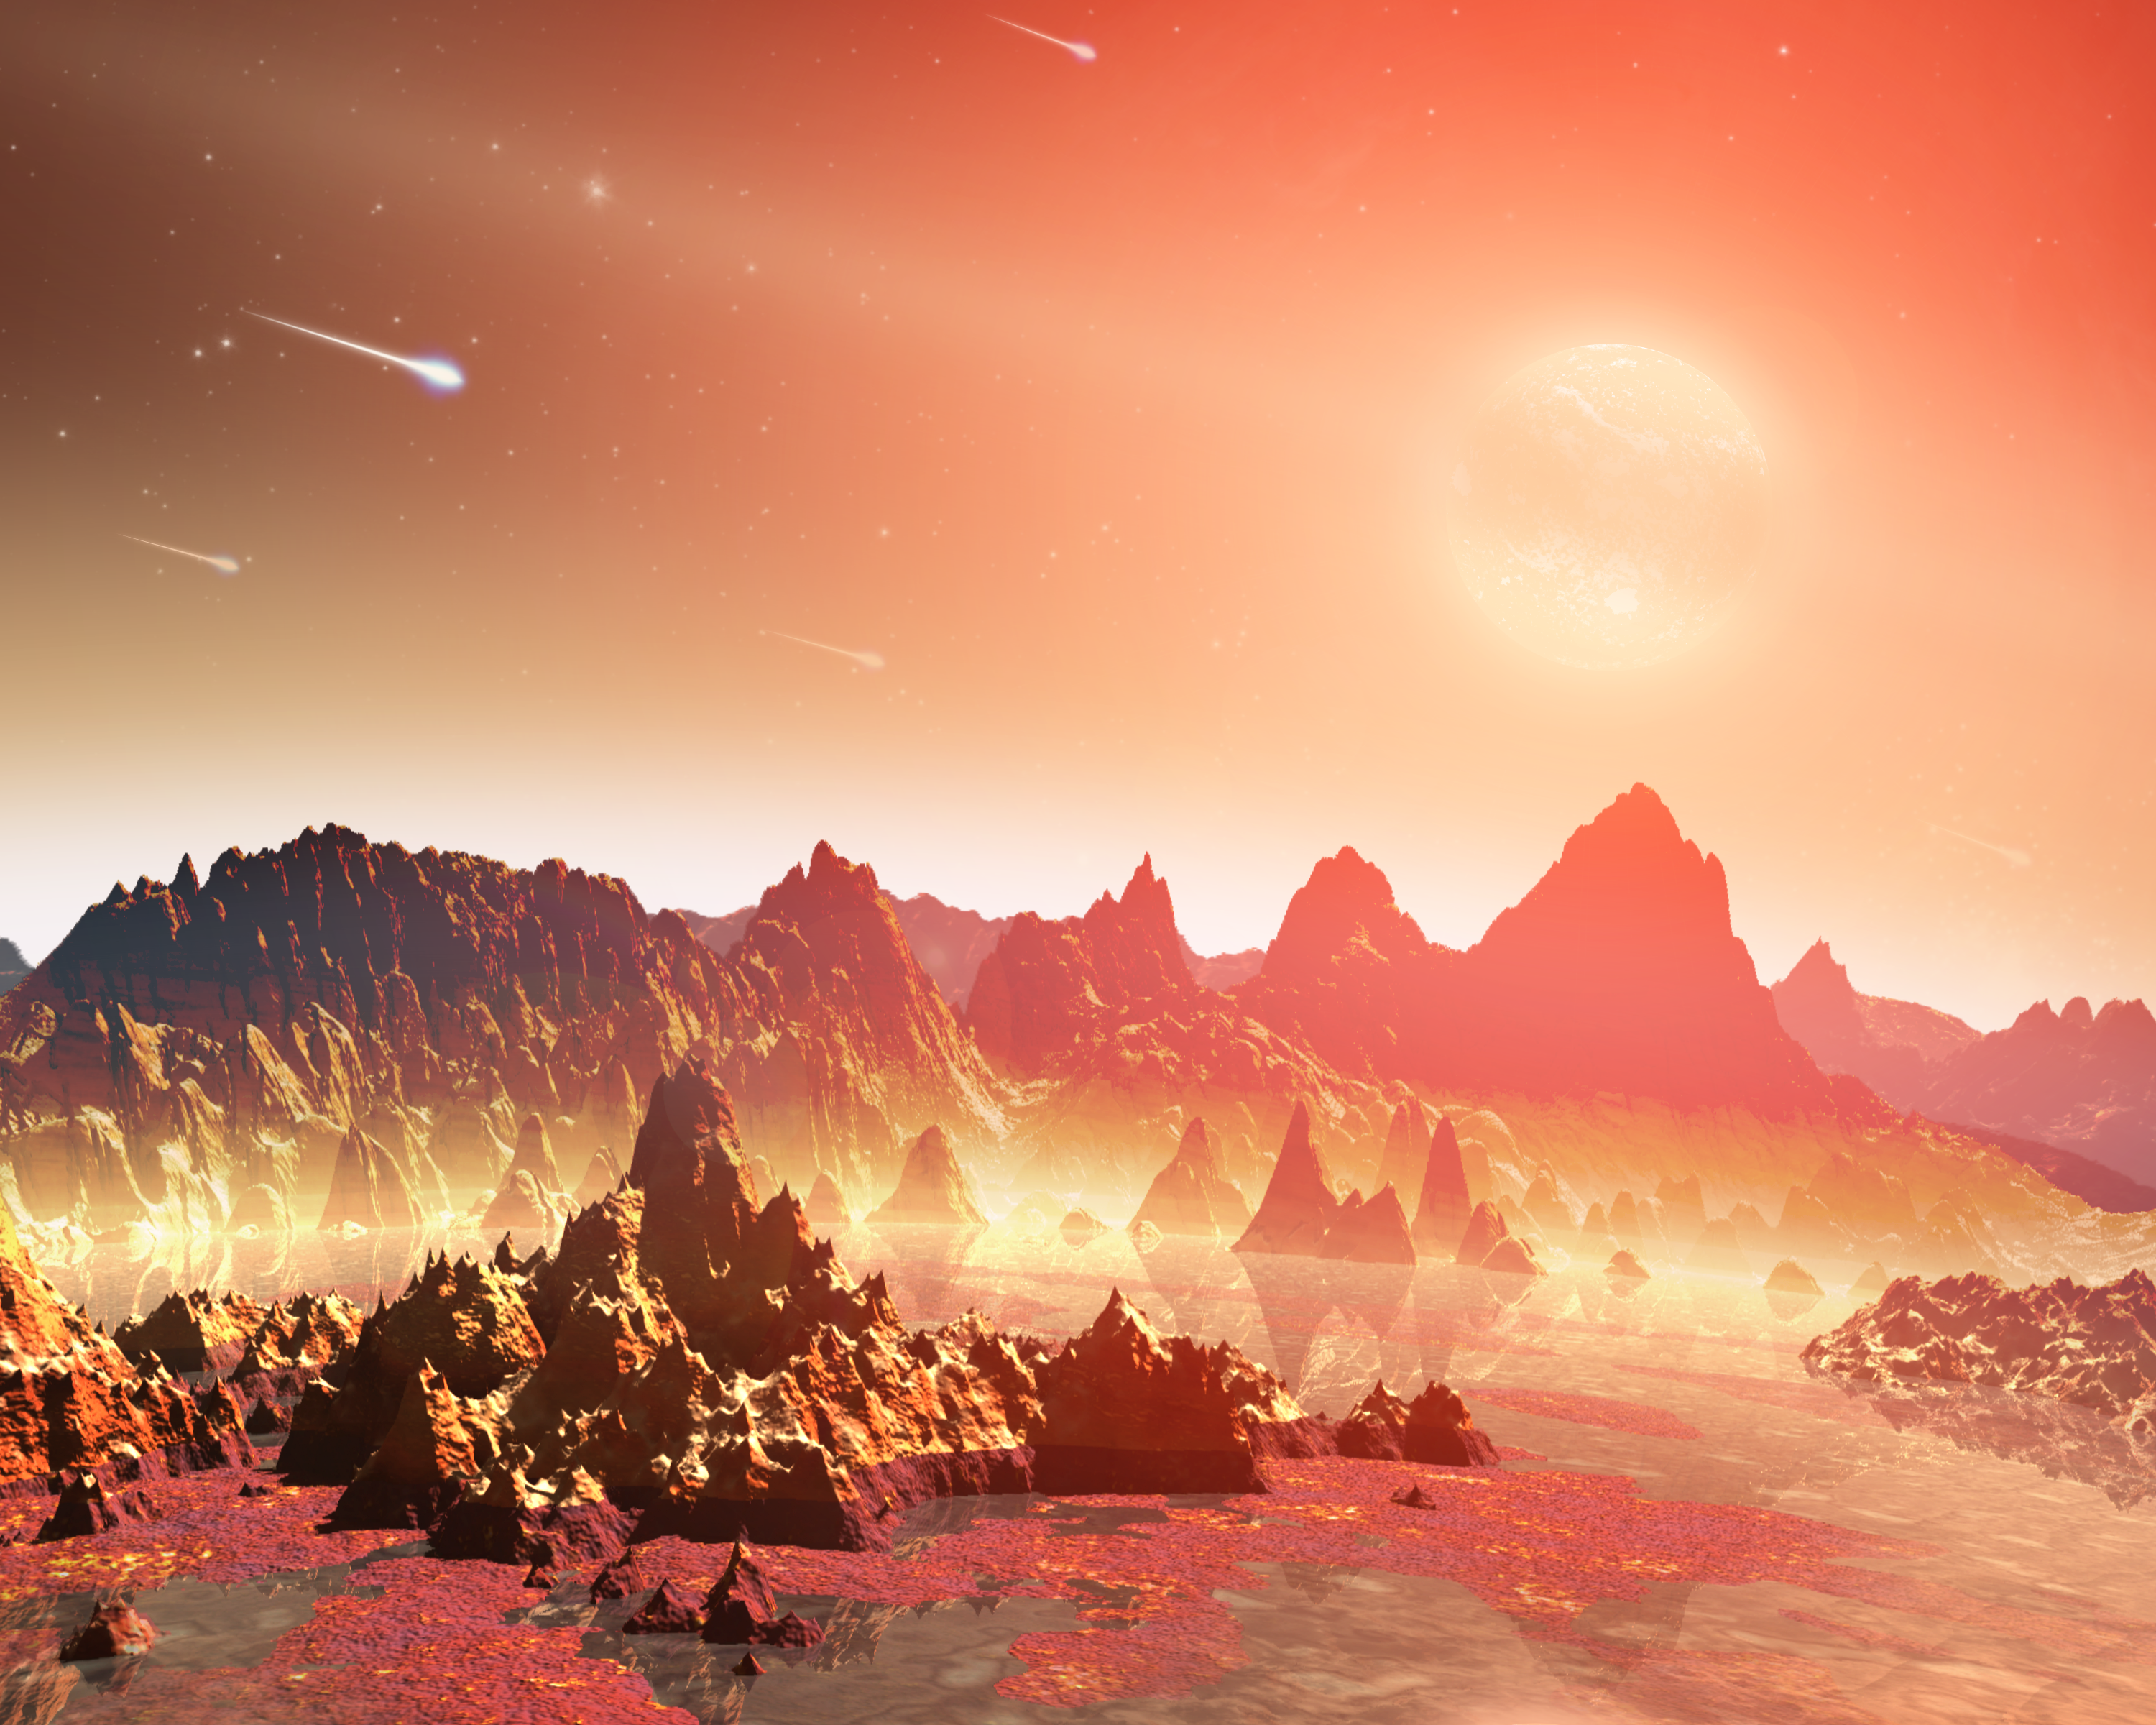

Chemical Soups Around Cool Stars (Artist Concept)

This artist’s conception shows a young, hypothetical planet around a cool star. A soupy mix of potentially life-forming chemicals can be seen pooling around the base of the jagged rocks. Observations from NASA’s Spitzer Space Telescope hint that planets around cool stars—the so-called M-dwarfs and brown dwarfs that are widespread throughout our galaxy—might possess a different mix of life-forming, or prebiotic, chemicals than our young Earth.

Life on our planet is thought to have arisen out of a pond-scum-like mix of chemicals. Some of these chemicals are thought to have come from a planet-forming disk of gas and dust that swirled around our young sun. Meteorites carrying the chemicals might have crash-landed on Earth.

Astronomers don’t know if these same life-generating processes are taking place around stars that are cooler than our sun, but the Spitzer observations show their disk chemistry is different. Spitzer detected a prebiotic molecule, called hydrogen cyanide, in the disks around yellow stars like our sun, but found none around cooler, less massive, reddish stars. Hydrogen cyanide is a carbon-containing, or organic compound. Five hydrogen cyanide molecules can join up to make adenine—a chemical element of the DNA molecule found in all living organisms on Earth.

Credit: NASA/JPL-Caltech